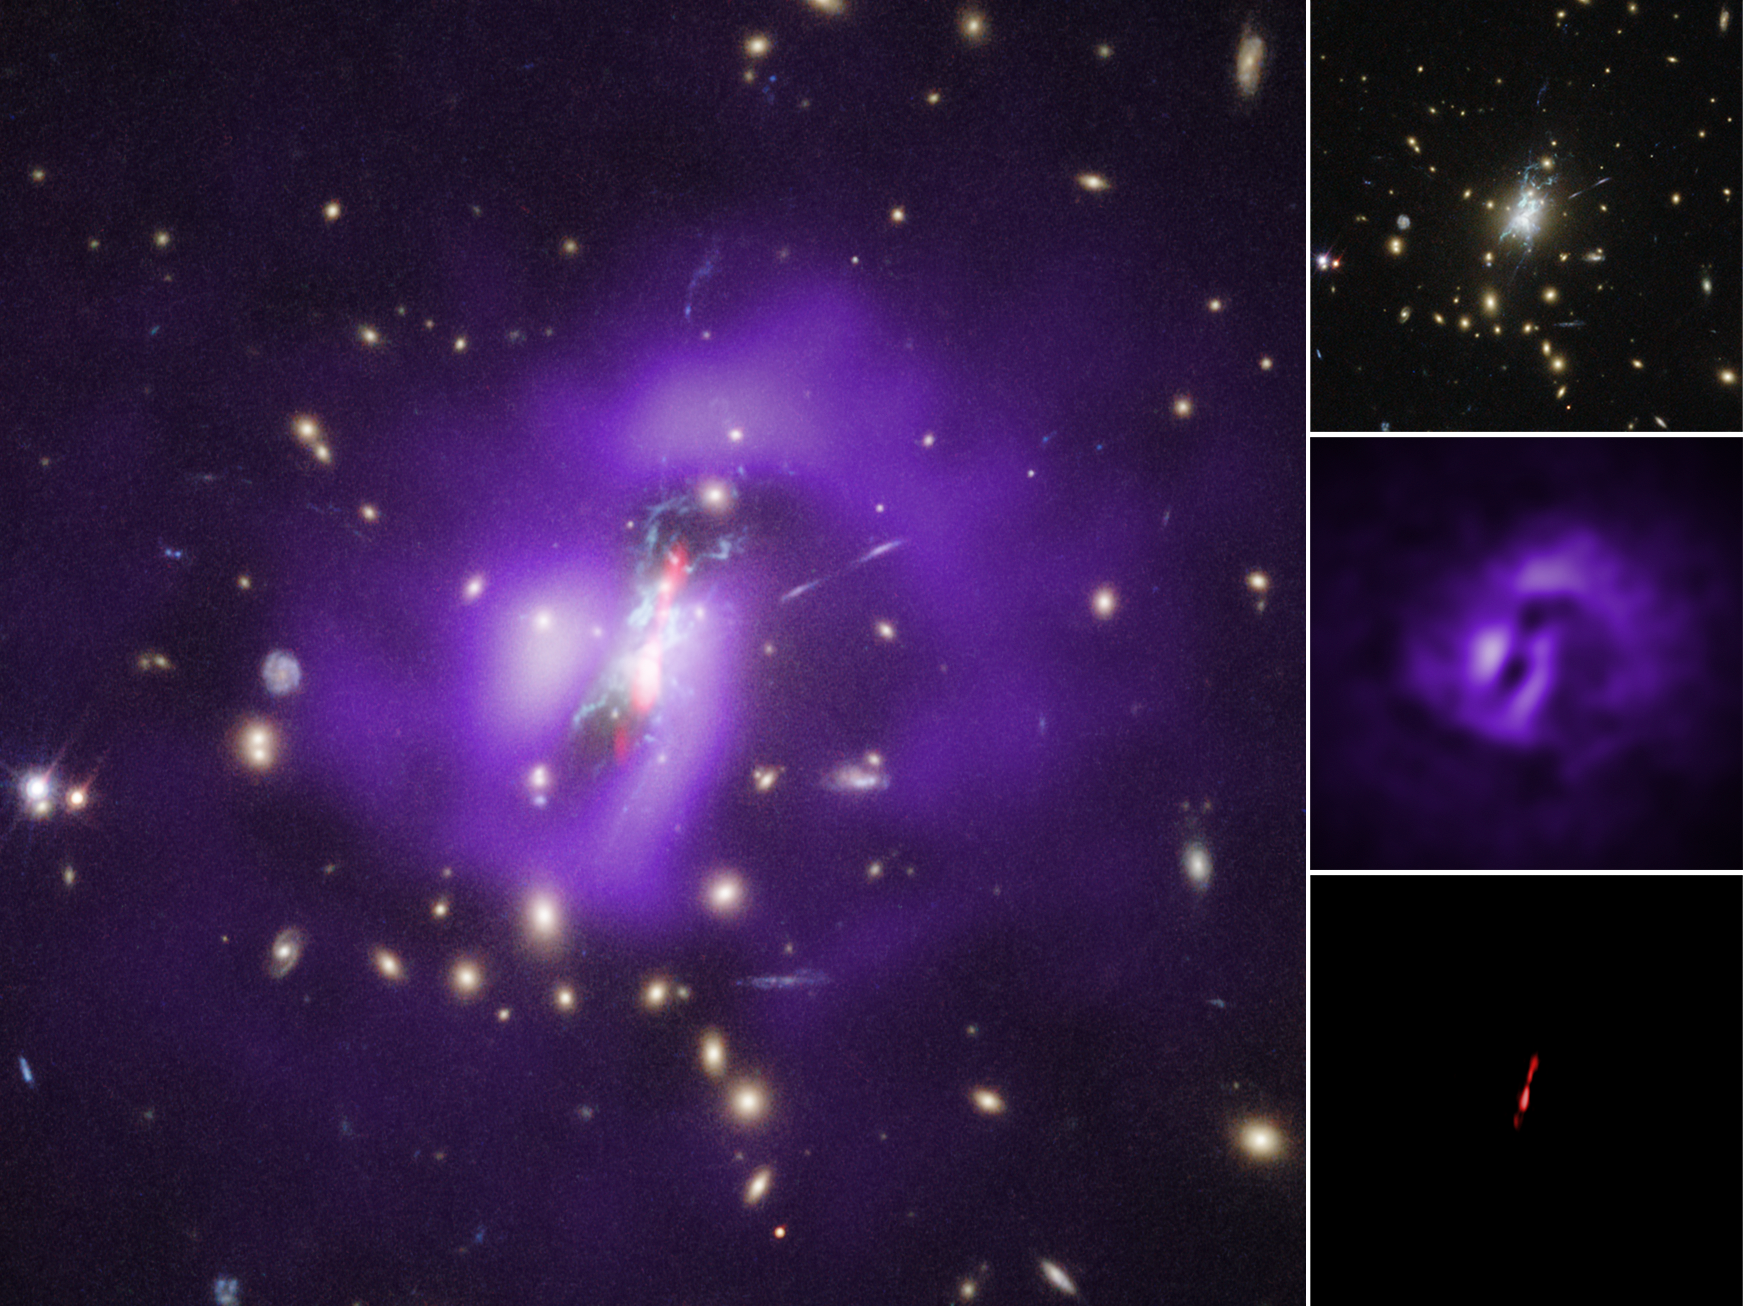

Phoenix Cluster Individual Wavelengths

The Phoenix galaxy cluster contains the first confirmed supermassive black hole that is unable to prevent large numbers of stars from forming in the core of the galaxy cluster where it resides.

The Phoenix Cluster system has several distinct elements that help tell the story of its unusually high star formation. Data from NASA's Chandra X-ray Observatory show that the coolest gas it can detect is located near the center of the cluster. In the absence of significant sources of heat, astronomers expect cooling to occur at the highest rates in a cluster’s center, where the densest gas is located.

Optical observations with the Hubble Space Telescope provide evidence for further cooling of gas near the center of the Phoenix Cluster. Ten billion solar masses of cooler gas are located along filaments to the north and south of the black hole, which likely originate from outbursts by the supermassive black hole located in the center of the image. The outbursts generated jets seen in radio waves by the Very Large Array (VLA) radio telescope. As the jets push outward, they inflated cavities, or bubbles, in the hot gas that pervades the cluster. Chandra’s sharp X-ray vision detected these cavities.

This image was made by combining data from Chandra, Hubble and the VLA. X-rays from Chandra depict hot gas in purple and radio emission from the VLA features jets in red. Optical light data from Hubble show galaxies (in yellow), and filaments of cooler gas where stars are forming (in light blue).

Credit: NASA, ESA, and NRAO